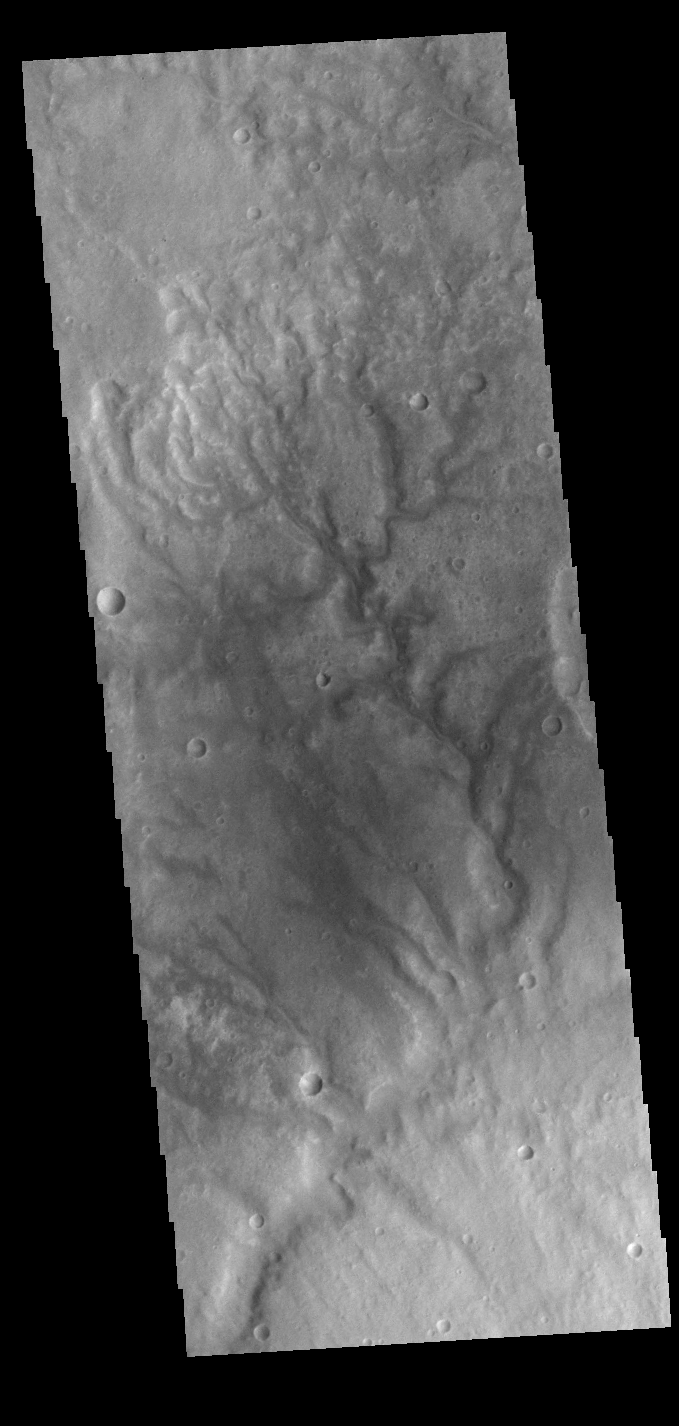

Going Downhill

This VIS image shows several channels located in Terra Sabaea. The flow was from the top of the image towards the bottom. These channels are located north of Hellas Planum and are following the topographic gradient down into the Hellas basin. None of these channels have been named.

Credit: NASA/JPL-Caltech/ASU